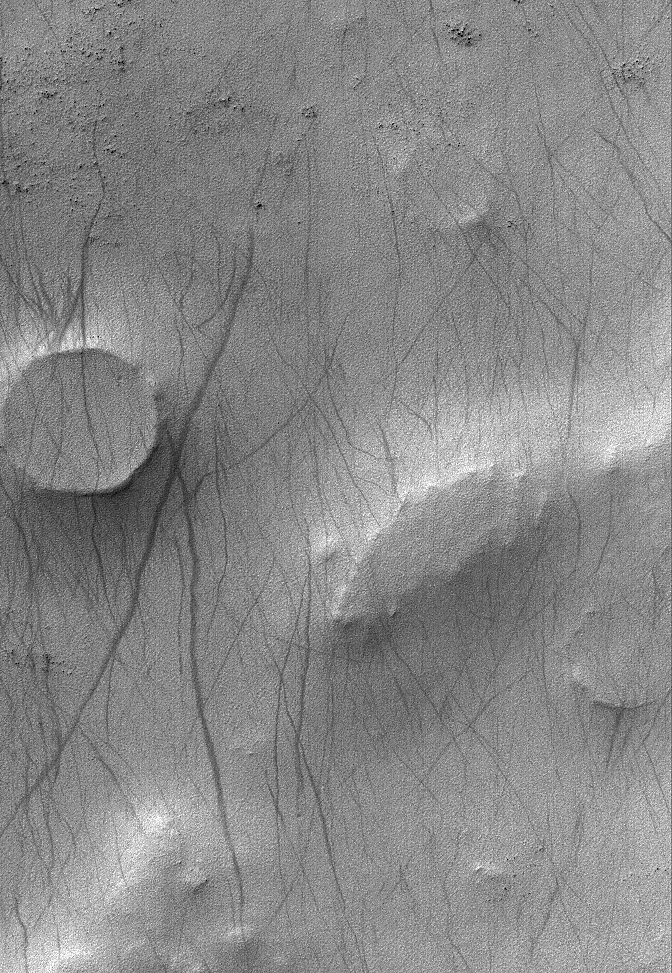

Malea Patera

1 July 2006
This Mars Global Surveyor (MGS) Mars Orbiter Camera (MOC) image shows dusty terrain near the west rim of Malea Patera, located southwest of Hellas Planitia. The circular feature near the left (west) edge of the image is a filled and partially exhumed (and nearly inverted) impact crater which still shows a well-defined, raised rim. The dark streaks that run across the scene are tracks left by passing spring and summertime dust devils-a common occurrence in this area.

Location near: 63.4°S, 312.5°W
Image width: ~3 km (~1.9 mi)
Illumination from: upper left
Season: Southern Summer

Credit: NASA/JPL/Malin Space Science Systems